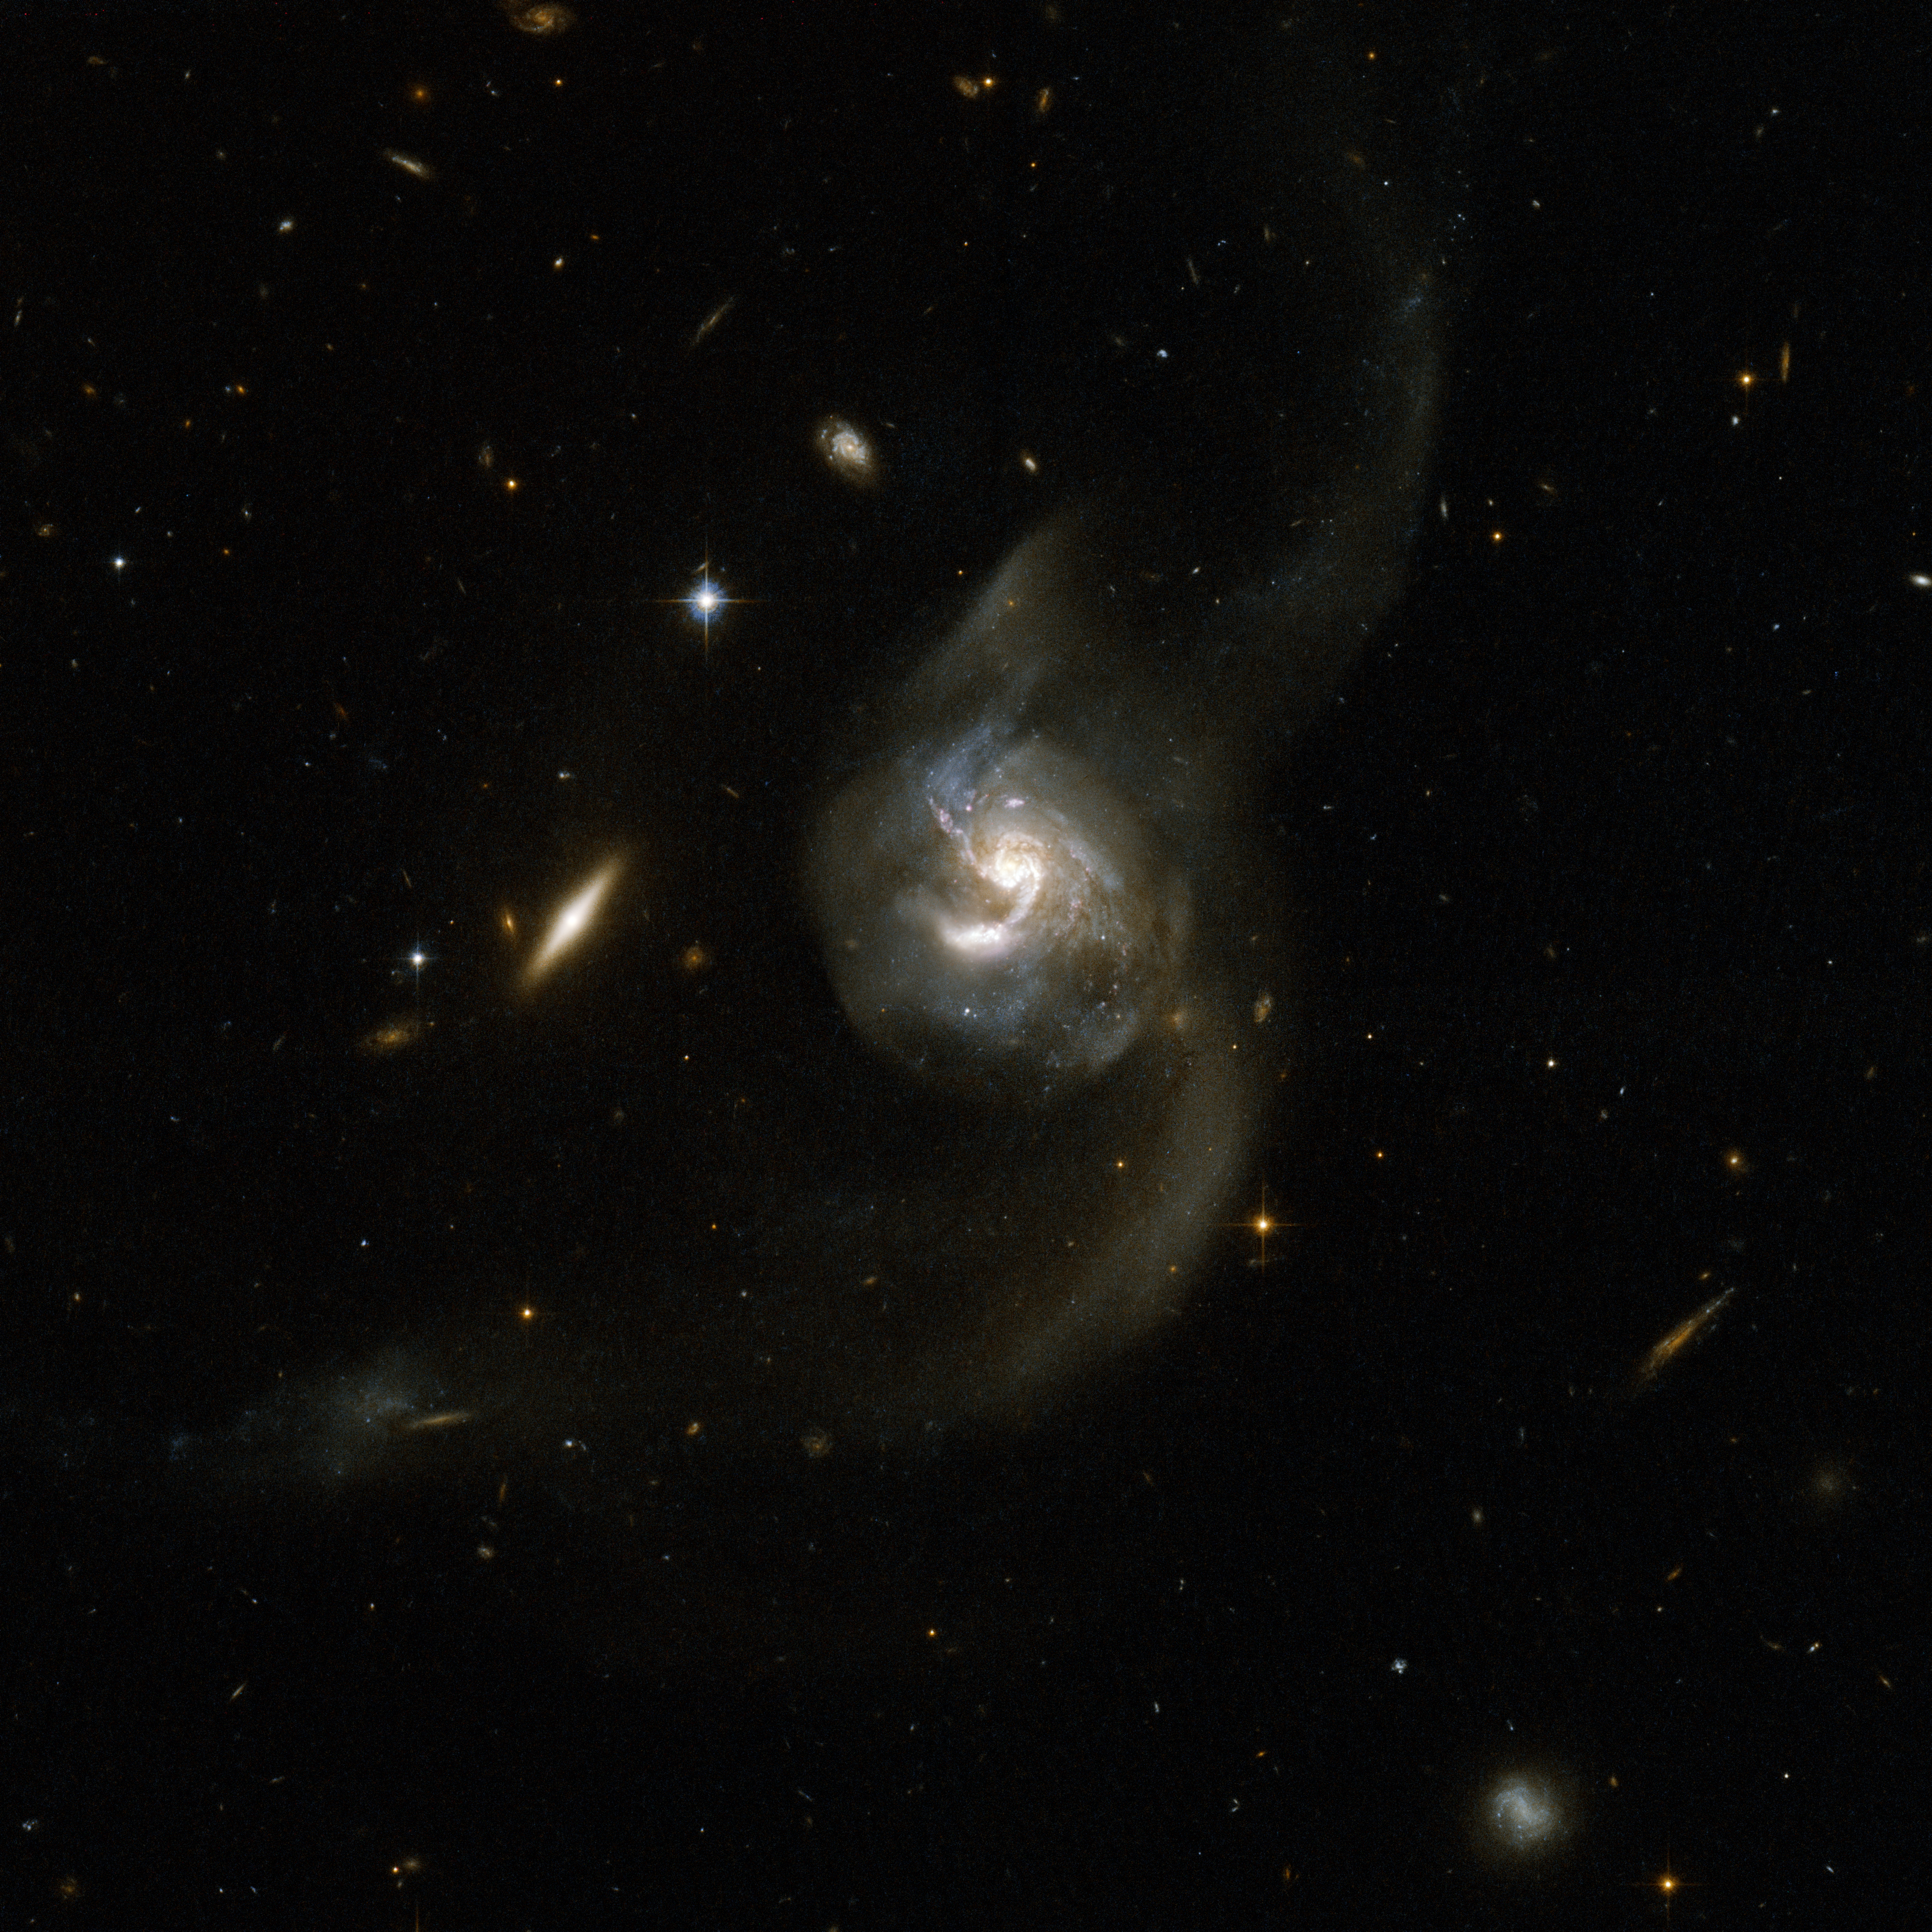

NGC 6090 – a Pair of Spiral Galaxies

NGC 6090 is a beautiful pair of spiral galaxies with an overlapping central region and two long tidal tails formed from material ripped out of the galaxies by gravitational interaction. The two visible cores are approximately 10,000 light-years apart, suggesting that the two galaxies are at an intermediate stage in the merging process. The Hubble image reveals bright knots of newborn stars in the region where the two galaxies overlap. The right hand component has a clear spiral structure if viewed face-on, while the other is seen edge-on with no spiral arms visible. NGC 6090 is located in the constellation of Draco, the Dragon, about 400 million light-years away from Earth. A number of fainter, and more distant, background galaxies is seen in the image. This system has much in common with the famous Antennae galaxies both in terms of how far the merger has progressed and in our viewing angle.

This image is part of a large collection of 59 images of merging galaxies taken by the Hubble Space Telescope and released on the occasion of its 18th anniversary on 24th April 2008. It was taken by the telescope’s Wide Field and Planetary Camera 2, which was designed and built by JPL.

Credit: NASA, ESA, the Hubble Heritage Team (STScI/AURA)-ESA/Hubble Collaboration, A. Evans (University of Virginia, Charlottesville/NRAO/Stony Brook University), and G. Ostlin (Stockholm University)